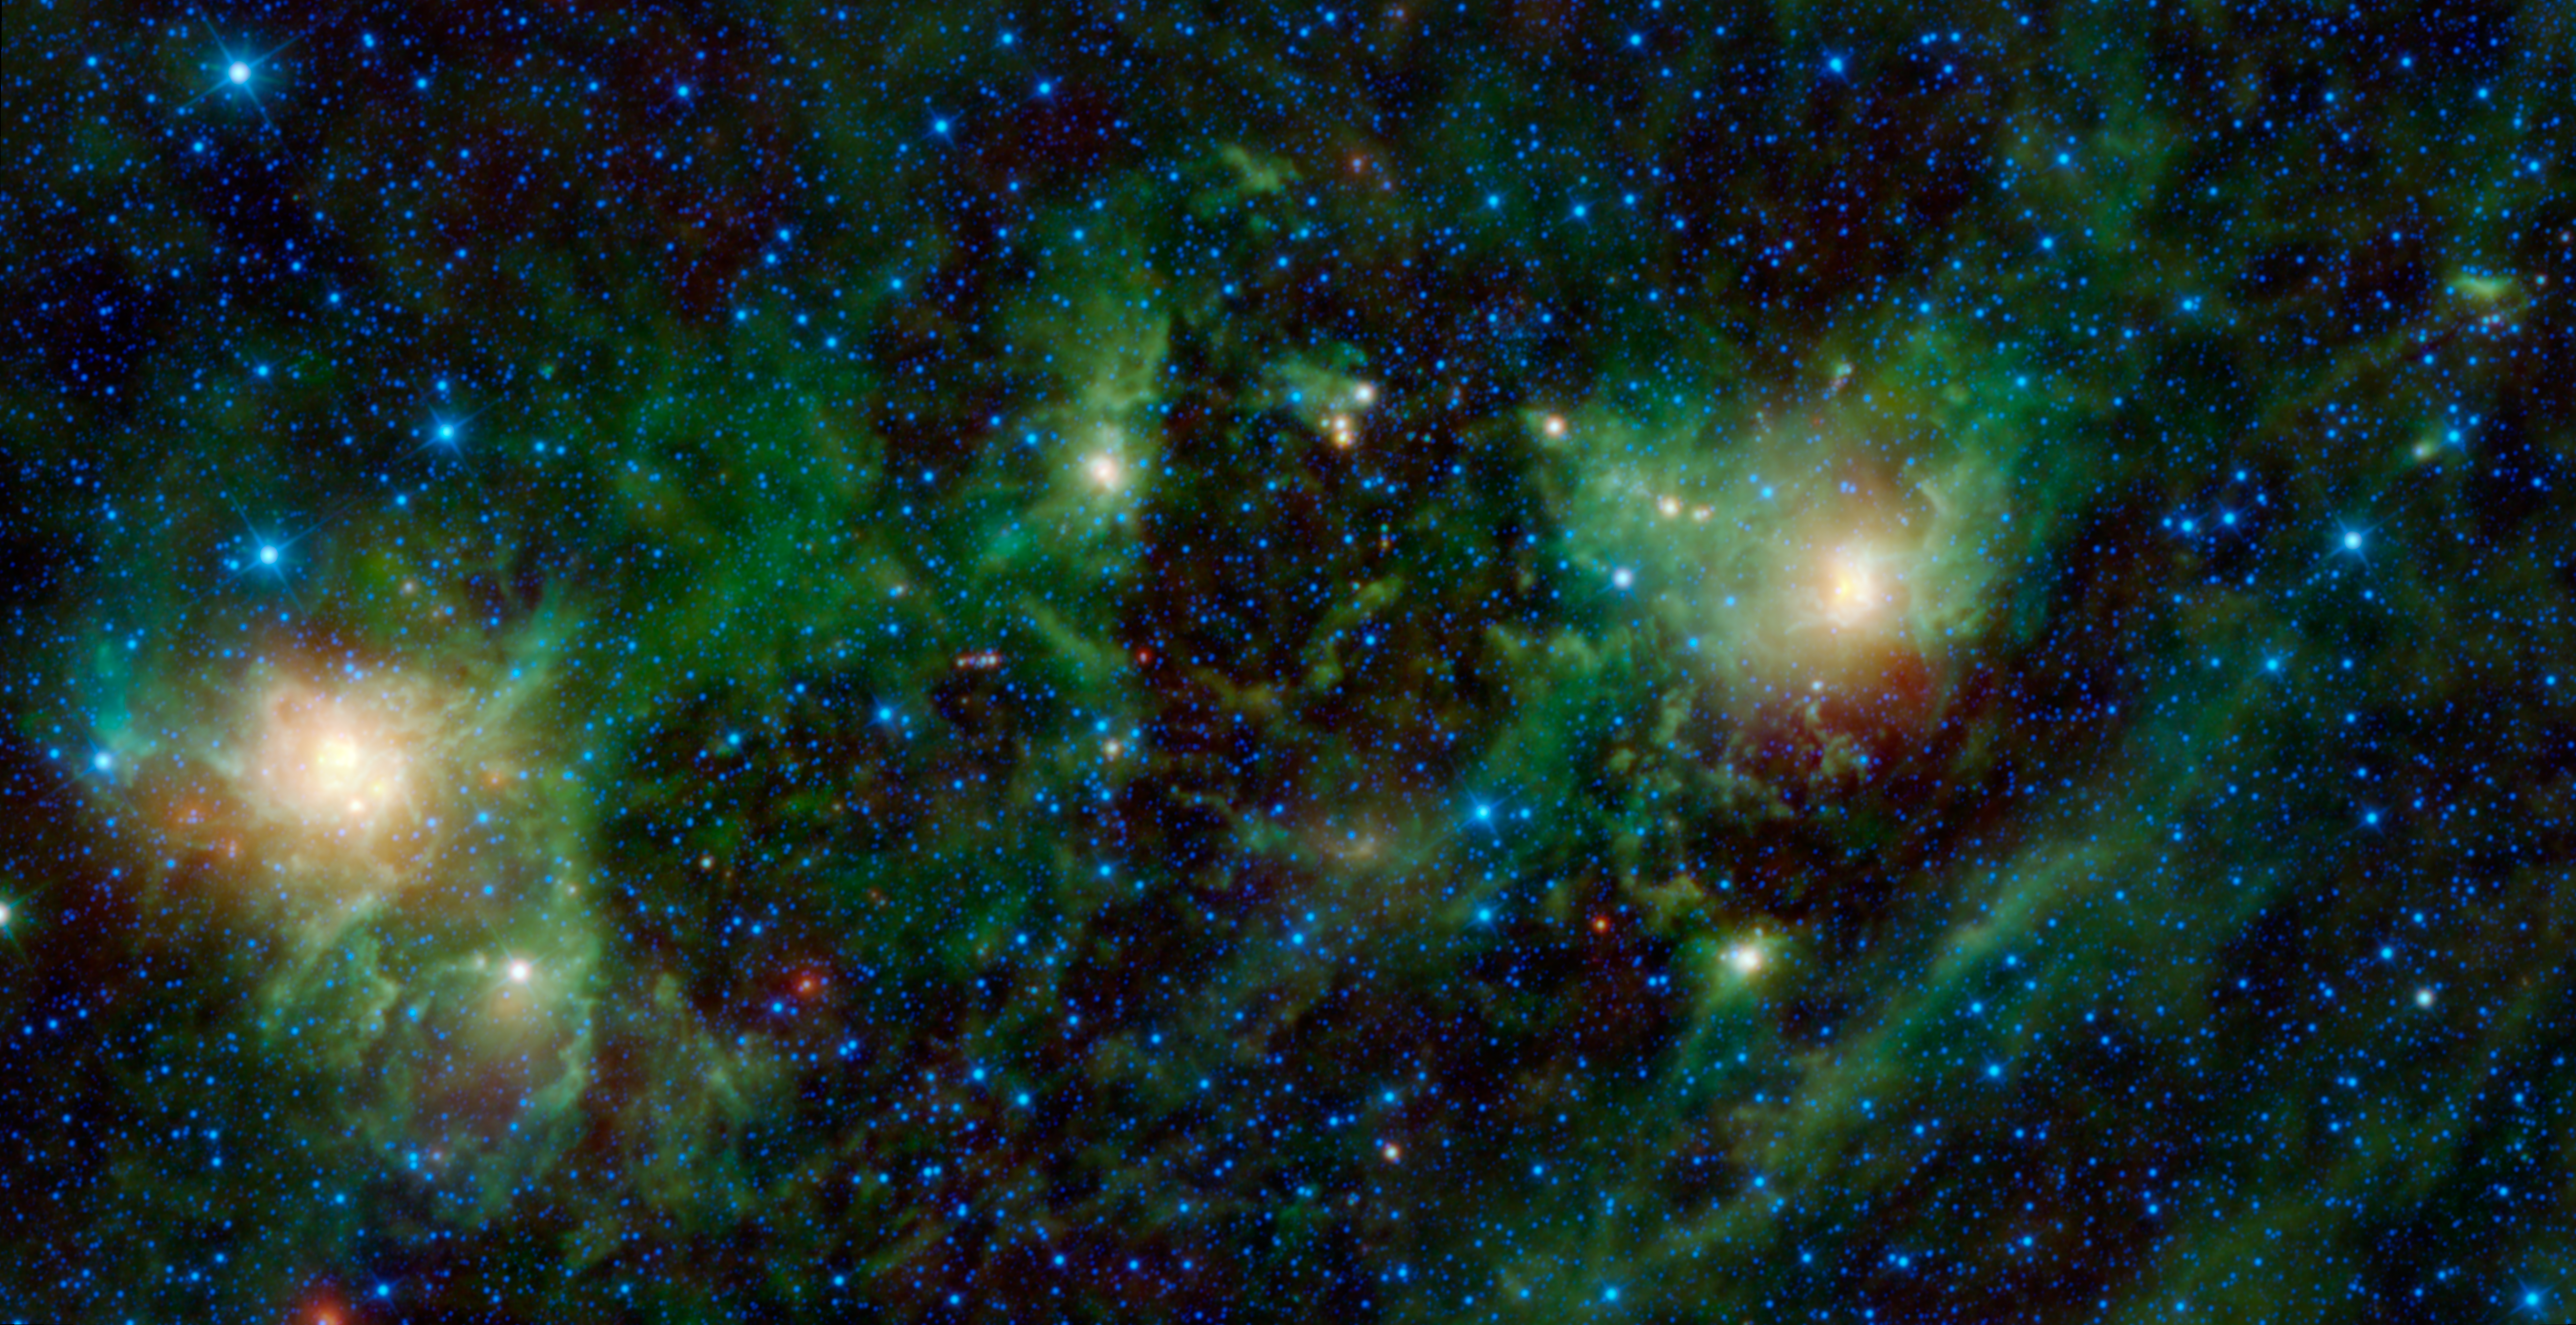

Nebulae: Not as Close as They Appear

This latest image from NASA’s Wide-field Infrared Survey Explorer, or WISE, shows three different nebulae located in the constellation of Perseus. NGC 1491 is seen on the right side of the image, SH 2-209 is on the left side and BFS 34 lies in between. The picture covers an area on the sky equal to 8 full moons.

It is easy to think that celestial objects like the three in this image are located at the same distance from Earth, as if they were placed on the dome of a planetarium. In reality, objects that appear close together on the sky can actually be quite far apart. In this case, NGC 1491 and BFS 34 are part of the same cloud complex located at a distance of about 10,700 light-years away in the Perseus arm of the Milky Way Galaxy. SH 2-209 is farther away at about 16,000 light-years distance, located in the outer arm of the Milky Way. NGC 1491 can be seen in visible light with an optical telescope. In contrast, SH 2-209 disappears completely in visible light, obscured by dust.

Although they are not structurally associated with each other, the nebulae do have much in common. All three are members of the same “family” of objects called HII regions by astronomers. HII regions are created when ultraviolet radiation from hot stars ionizes the surrounding gas, causing it to glow in visible light. The surrounding dust is also heated by this radiation and we see it glow in infrared light. These regions are well known for being places where new stars are born. In this image, the star cluster [BDS2003] 65 is developing within the SH 2-206 nebula. The bright spot in the center of BFS 34 nebula is the growing star cluster [BDS2003] 63.

Color in this image represents specific wavelengths of infrared light. Blue and cyan (blue-green) represent wavelengths of 3.4 and 4.6 microns, respectively. In this image, most of the light emitted at these wavelengths is from hot stars. Green and red represent 12- and 22-micron light, which is mainly from warm dust.

JPL manages the Wide-field Infrared Survey Explorer for NASA’s Science Mission Directorate, Washington. The principal investigator, Edward Wright, is at UCLA. The mission was competitively selected under NASA’s Explorers Program managed by the Goddard Space Flight Center, Greenbelt, Md. The science instrument was built by the Space Dynamics Laboratory, Logan, Utah, and the spacecraft was built by Ball Aerospace & Technologies Corp., Boulder, Colo. Science operations and data processing take place at the Infrared Processing and Analysis Center at the California Institute of Technology in Pasadena. Caltech manages JPL for NASA.

Credit: NASA/JPL-Caltech/UCLA